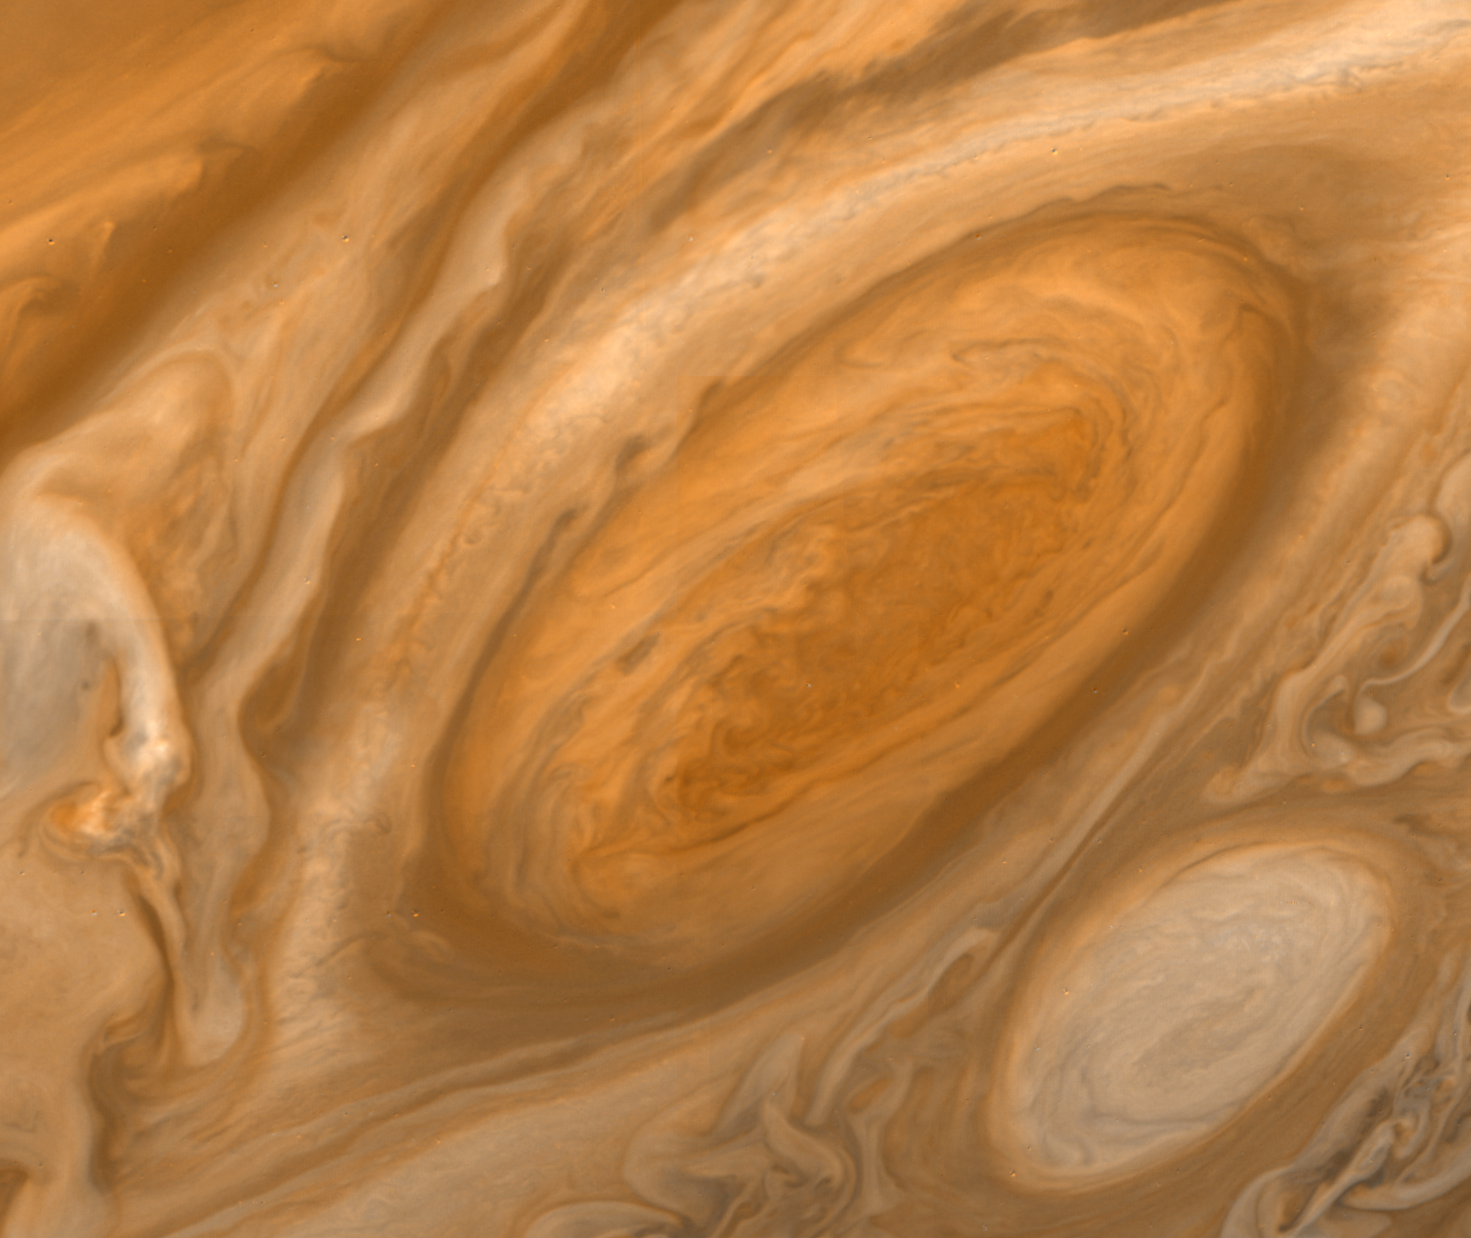

Jupiter’s Great Red Spot Region

This mosaic of the Great Red Spot shows that the region has changed significantly since the Voyager 1 encounter three months ago. Around the northern boundary a white cloud is seen, which extends to east of the region. The presence of this cloud prevents small cloud vertices from circling the spot in the manner seen in the Voyager 1 encounter. Another white oval cloud (different from the one present in this position three months ago) is seen south of the Great Red Spot. The internal structure of these spots is identical. Since they both rotate in an anticyclonic manner these observations indicate that they are meteorologically similar. This image was taken on July 6 from a range of 2,633,003 kilometers.

Credit: NASA/JPL